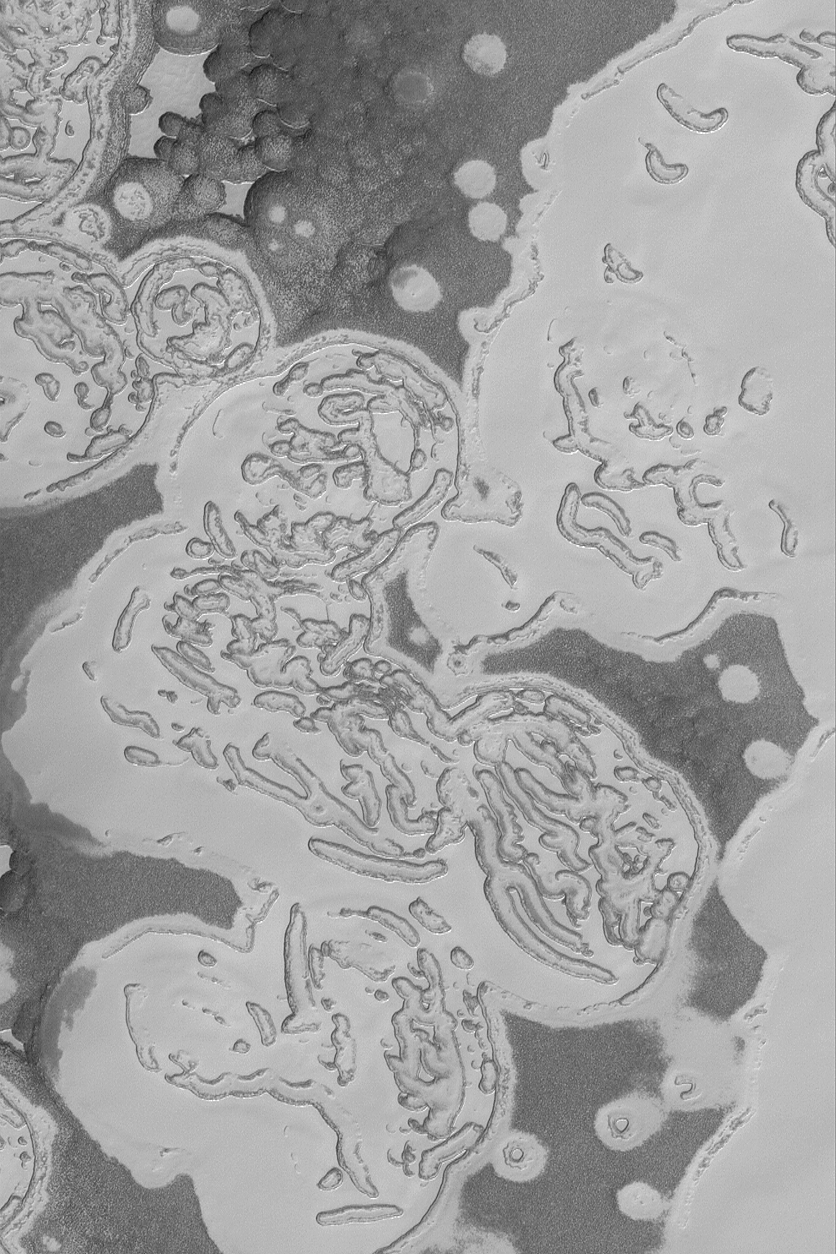

Carbon Dioxide Landforms

19 March 2004
The martian south polar residual ice cap is mostly made of frozen carbon dioxide. There is no place on Earth that a person can go to see the landforms that would be produced by erosion and sublimation of hundreds or thousands of cubic kilometers of carbon dioxide. Thus, the south polar cap of Mars is as alien as alien can get. This image, acquired in February 2004 by the Mars Global Surveyor (MGS) Mars Orbiter Camera (MOC), shows how the cap appears in summer as carbon dioxide is subliming away, creating a wild pattern of pits, mesas, and buttes. Darker surfaces may be areas where the ice contains impurities, such as dust, or where the surface has been roughened by the removal of ice. This image is located near 86.3°S, 0.8°W. This picture covers an area about 3 km (1.9 mi) across. Sunlight illuminates the scene from the top/upper left.

Credit: NASA/JPL/Malin Space Science Systems